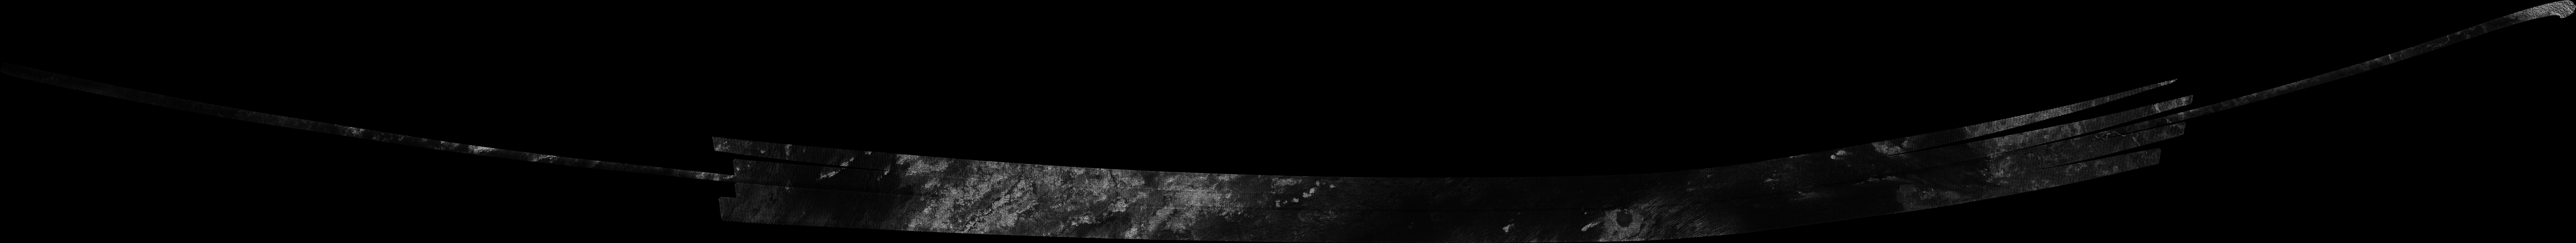

Titan Radar Swath (T-48 Flyby – Dec. 5, 2008)

This image was obtained by NASA’s Cassini radar instrument during a flyby on Dec. 5, 2008. Equatorial Anti-Saturnian hemisphere (Southern half of Guabonito, northern Shikoku Facula, and parts of Shangri-la and Dilmun).

The image has been processed with a resolution of 128 pixels/deg.

The Cassini-Huygens mission is a cooperative project of NASA, the European Space Agency and the Italian Space Agency. The Jet Propulsion Laboratory, a division of the California Institute of Technology in Pasadena, manages the mission for NASA’s Science Mission Directorate. The Cassini orbiter was designed, developed and assembled at JPL. The radar instrument was built by JPL and the Italian Space Agency, working with team members from the United States and several European countries.

Credit: NASA/JPL-Caltech/ASI